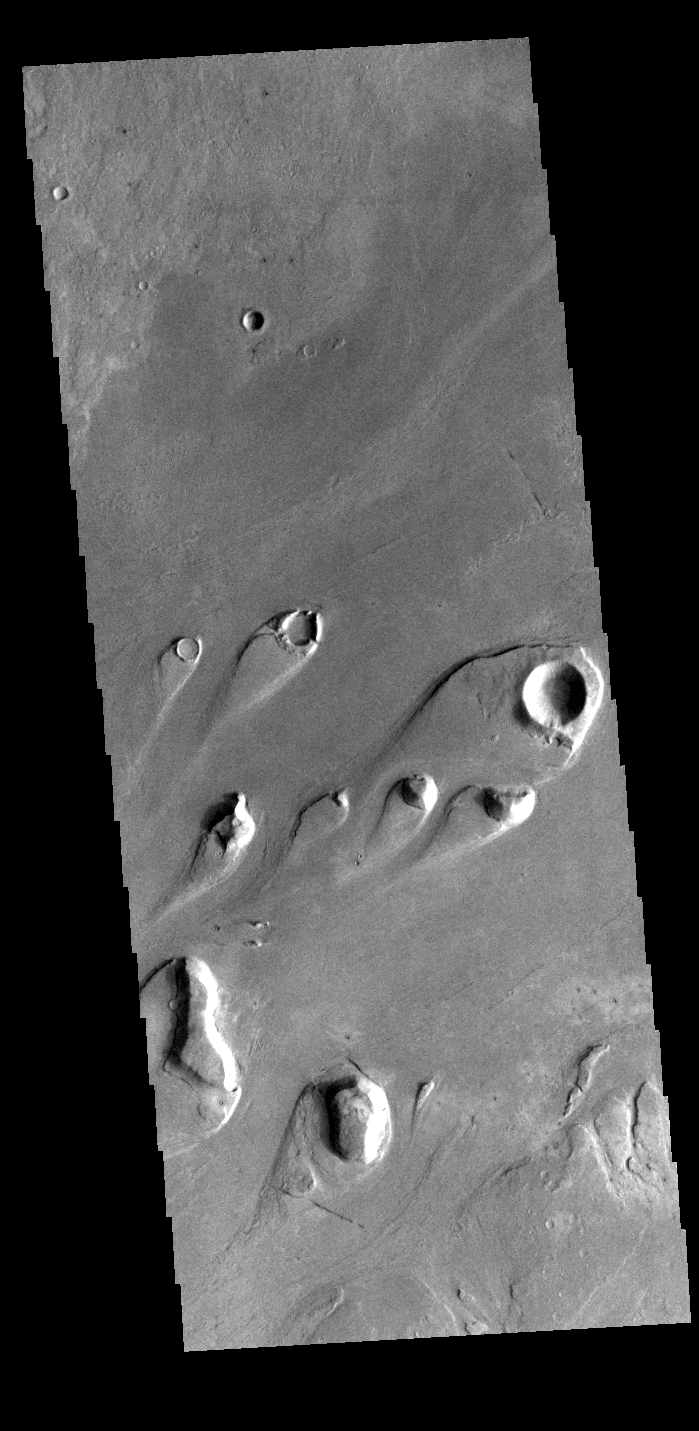

Athabasca Valles

Today’s VIS image shows part of Athabasca Valles. Multiple streamlined islands are seen in this image. The teardrop shaped features were formed by liquid flow deflected around features such as craters and hills. The ‘tail’ of the island points downstream. The source of the fluid was likely an outburst of groundwater, perhaps related to the Elysium volcanic complex located to the northwest of this image.

Arising from Cerberus Fossae, the formation mode of this channel is still being debated. While the channel features are similar to water flow, other features are similar to lava flows, and yet other features have an appearance of slabs of material that floated on an underlying fluid. It is thought that Athabasca Valles is the youngest outflow channel system on Mars. Athabasca Valles is just one of the complex channel formations in the Elysium Planitia region.

Credit: NASA/JPL-Caltech/ASU